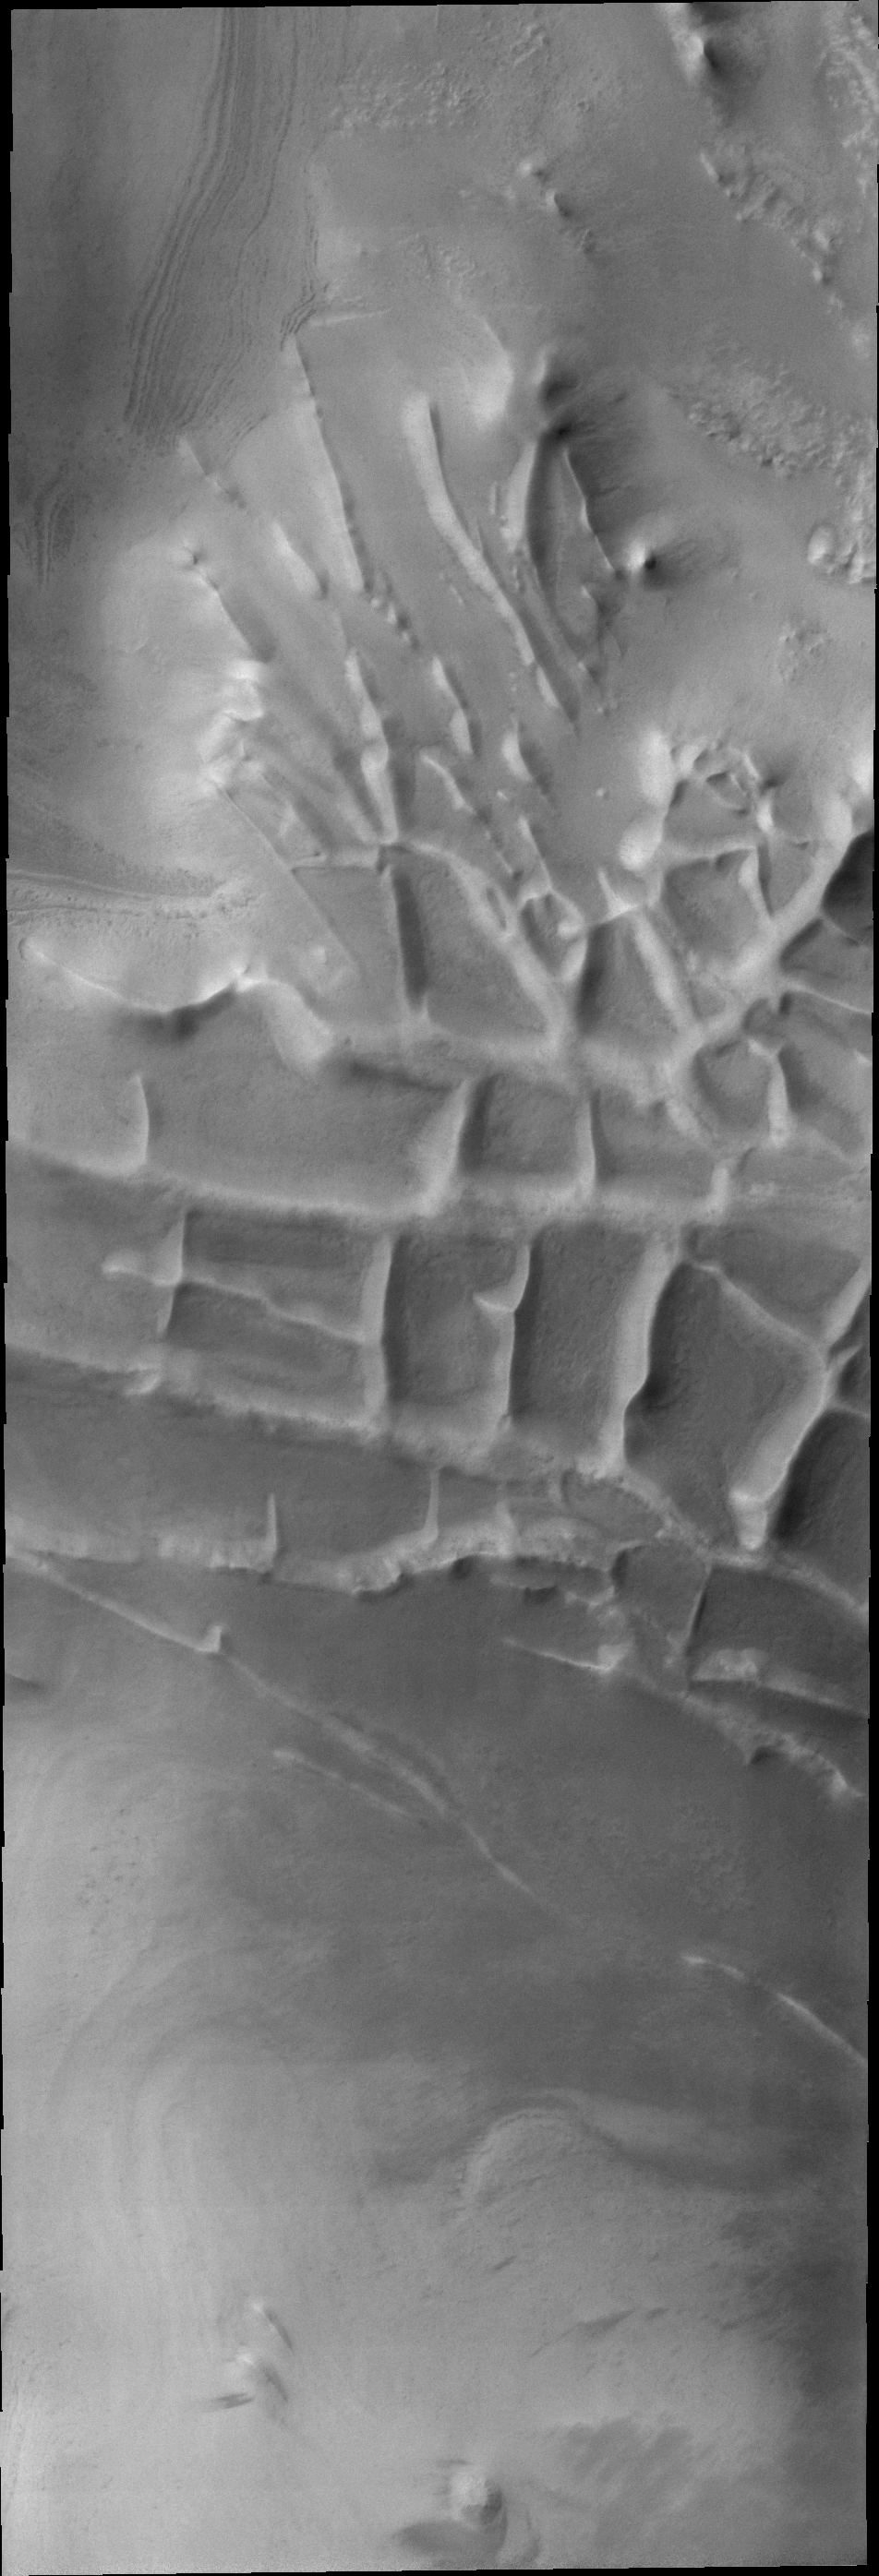

Linear Ridges

The orthogonal ridges in today’s VIS image are located near the south polar cap of Mars.

Credit: NASA/JPL/ASU